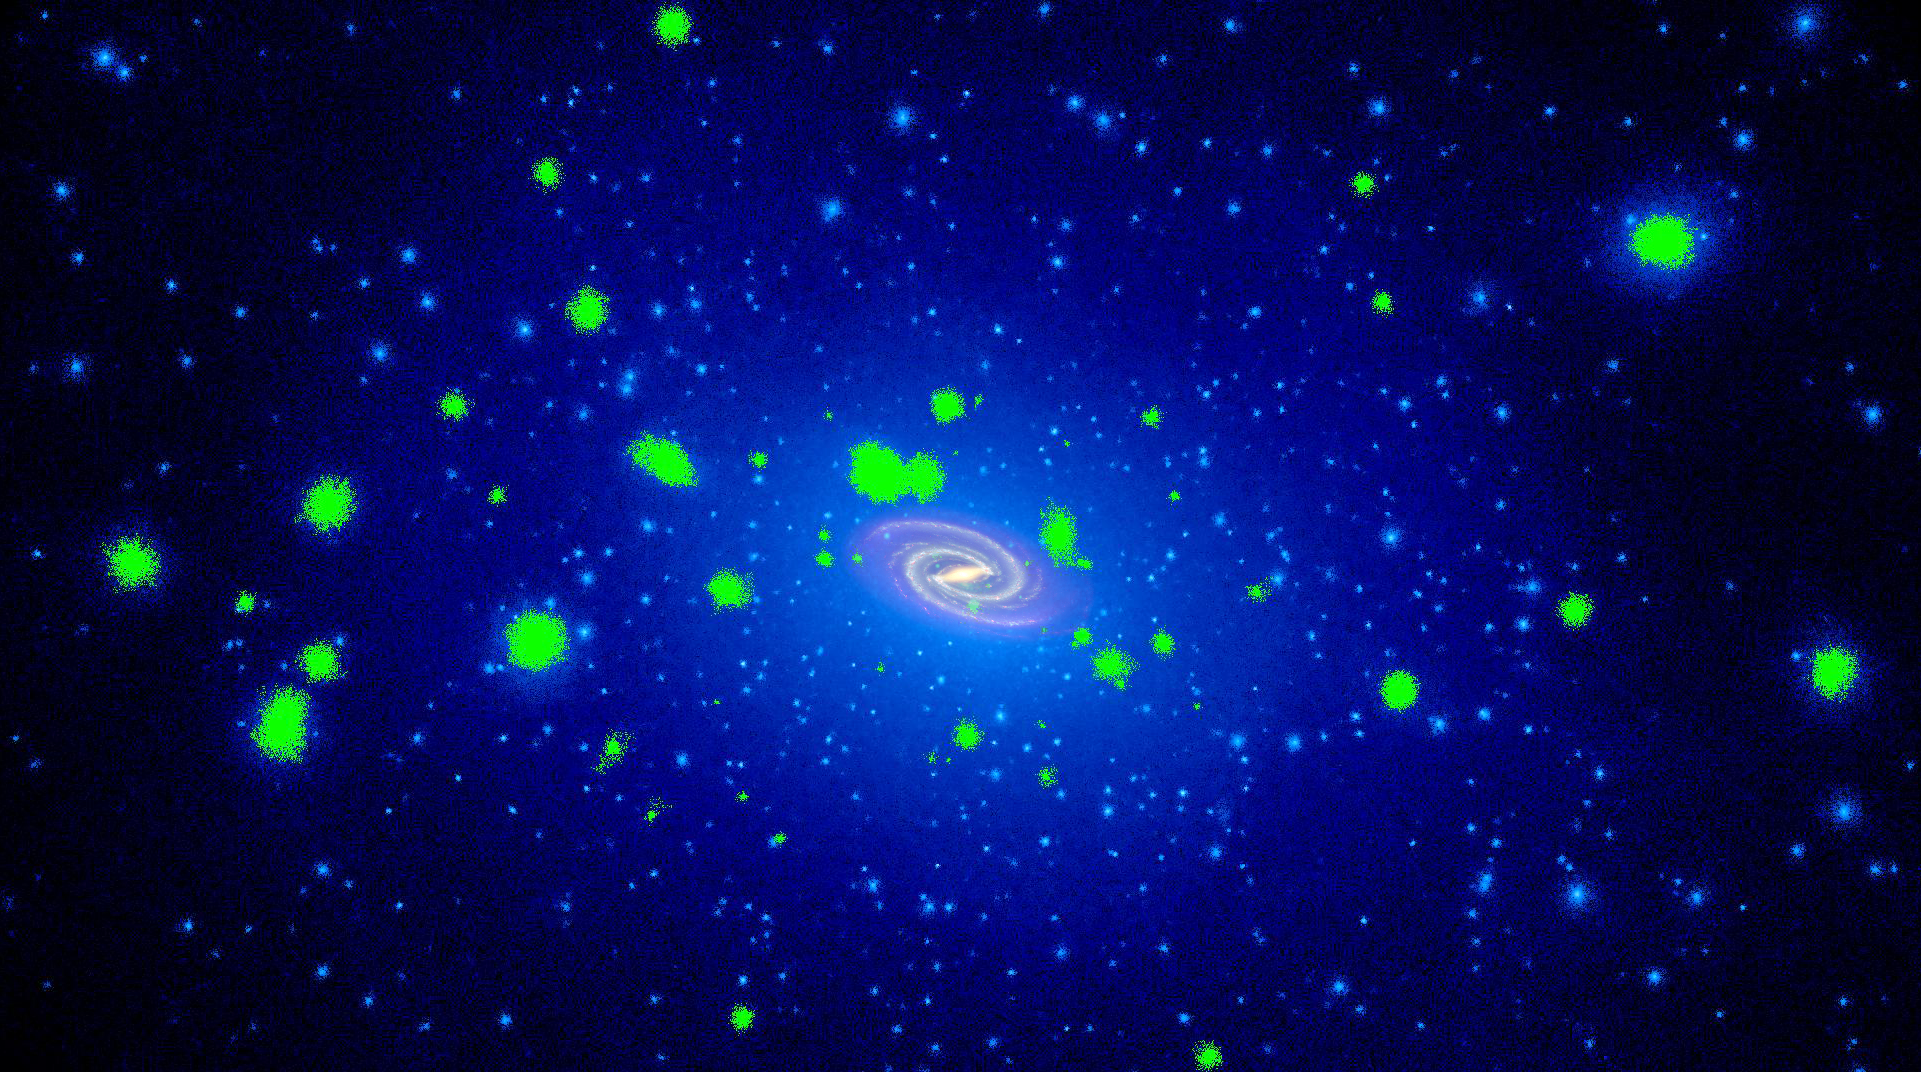

Simulated Dwarf Galaxies with Ongoing Star Formation

Object Name: Milky Way

Credit: NASA, ESA, and T. Brown and J. Tumlinson (STScI)